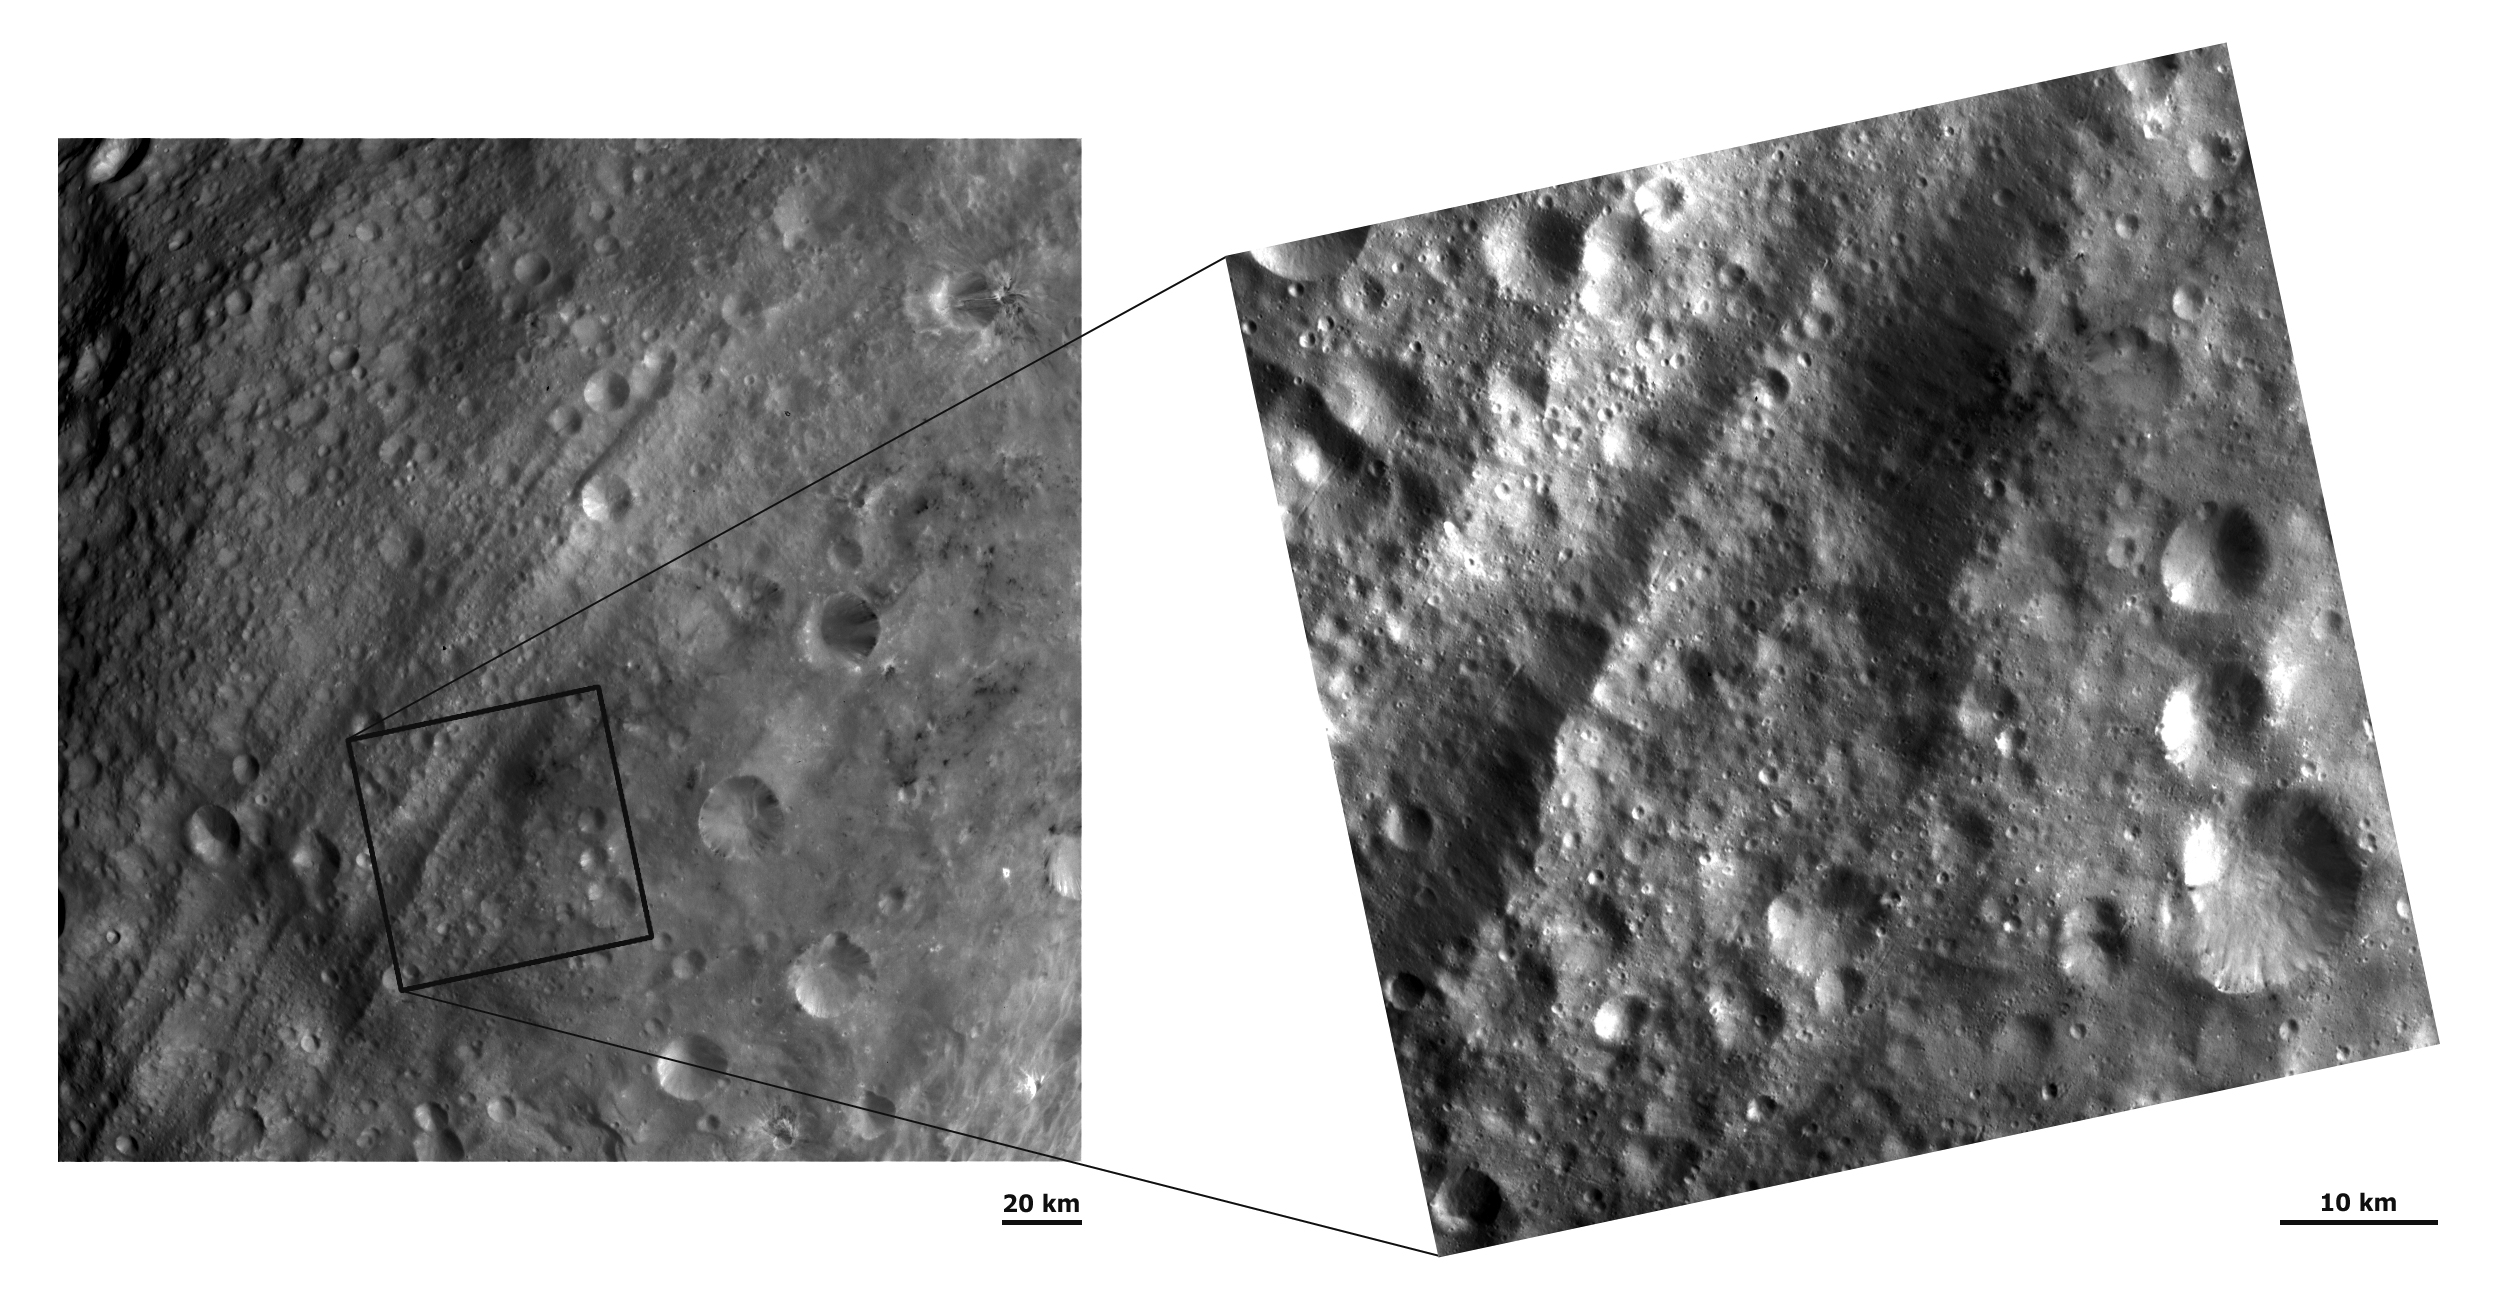

Equatorial Troughs and Dark Material III

These Dawn FC (framing camera) images show a region around the equatorial troughs with two different resolutions. The image on the left has a lower resolution of 260 meters per pixel and the image on the right has a higher resolution of 66 meters per pixel. Many areas of dark material are visible in the lower resolution image, including the dark hill (in box). The higher resolution image displays more detail of this hill, such as its irregular contact with the rest of Vesta’s surface. Many more details are also visible in the right hand image when compared to the left hand image, such as small linear grooves running roughly parallel to the troughs and slumping/landslide features in the bottom right hand corner crater.

NASA’s Dawn spacecraft obtained these images with its framing camera on August 20th and September 20th 2011. These images were taken through the camera’s clear filter. The distance to the surface of Vesta is 2740 km and 673 km and the images have a resolution of about 260 meters and 66 meters per pixel respectively.

The Dawn mission to Vesta and Ceres is managed by NASA’s Jet Propulsion Laboratory, a division of the California Institute of Technology in Pasadena, for NASA’s Science Mission Directorate, Washington D.C. UCLA is responsible for overall Dawn mission science. The Dawn framing cameras have been developed and built under the leadership of the Max Planck Institute for Solar System Research, Katlenburg-Lindau, Germany, with significant contributions by DLR German Aerospace Center, Institute of Planetary Research, Berlin, and in coordination with the Institute of Computer and Communication Network Engineering, Braunschweig. The Framing Camera project is funded by the Max Planck Society, DLR, and NASA/JPL.

Credit: NASA/JPL-Caltech/UCLA/MPS/DLR/IDA